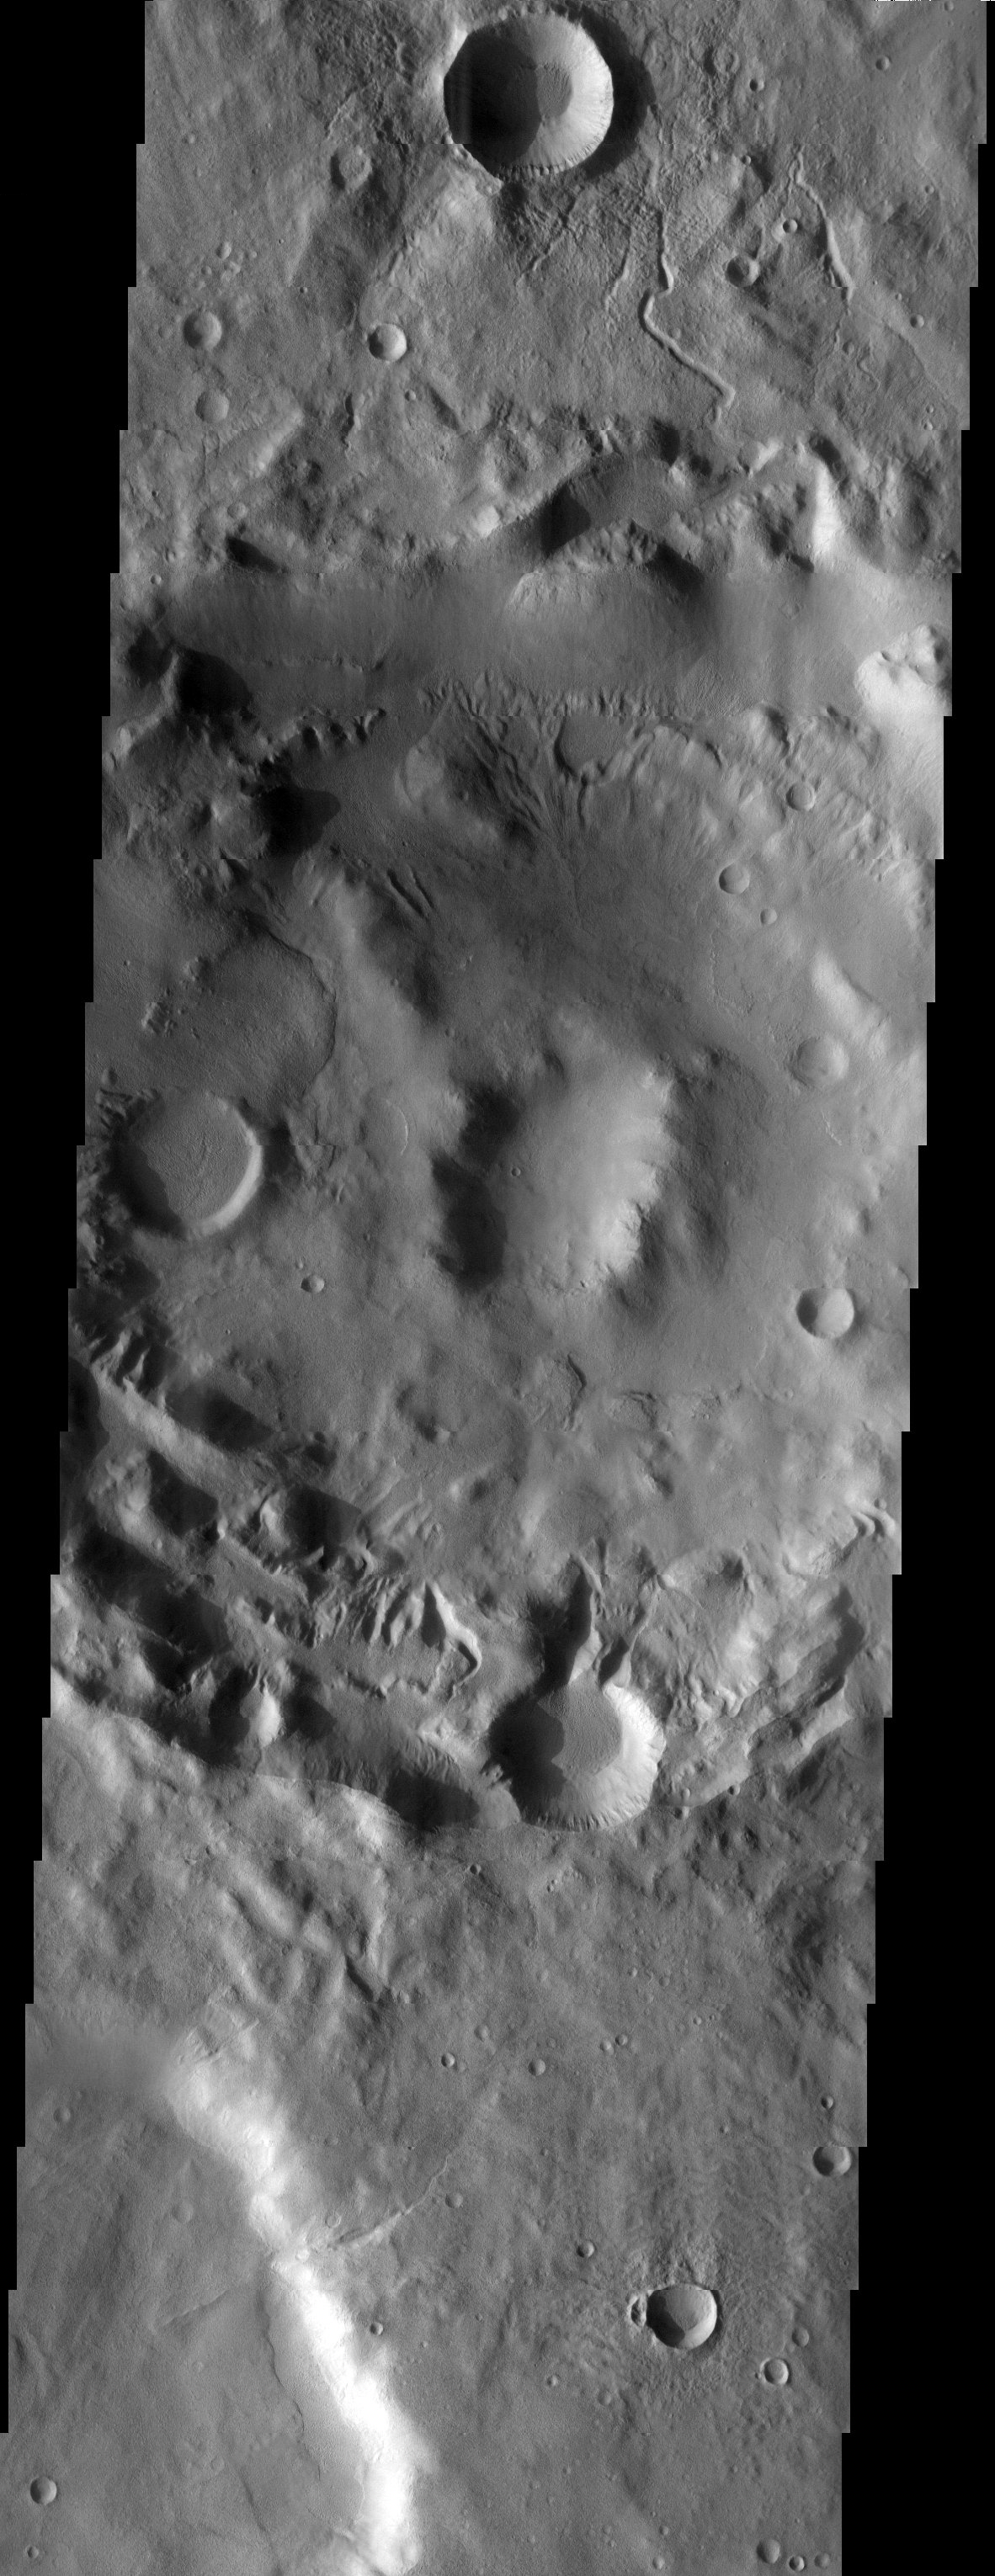

Valley Networks

Released 30 July 2003

Valley networks are a relatively common feature in the southern highlands of Mars. This THEMIS visible image contains several of these small channels. Some appear clustered near the smaller crater at the top of the image. There is still some debate over the origin of these enigmatic martian landforms. Were they caused by overland flow after precipitation, underground sapping, or a combination of both?

Image information: VIS instrument. Latitude -40.6, Longitude 165.2 East (194.8 West). 19 meter/pixel resolution.

Note: this THEMIS visual image has not been radiometrically nor geometrically calibrated for this preliminary release. An empirical correction has been performed to remove instrumental effects. A linear shift has been applied in the cross-track and down-track direction to approximate spacecraft and planetary motion. Fully calibrated and geometrically projected images will be released through the Planetary Data System in accordance with Project policies at a later time.

NASA’s Jet Propulsion Laboratory manages the 2001 Mars Odyssey mission for NASA’s Office of Space Science, Washington, D.C. The Thermal Emission Imaging System (THEMIS) was developed by Arizona State University, Tempe, in collaboration with Raytheon Santa Barbara Remote Sensing. The THEMIS investigation is led by Dr. Philip Christensen at Arizona State University. Lockheed Martin Astronautics, Denver, is the prime contractor for the Odyssey project, and developed and built the orbiter. Mission operations are conducted jointly from Lockheed Martin and from JPL, a division of the California Institute of Technology in Pasadena.

Credit: NASA/JPL/Arizona State University